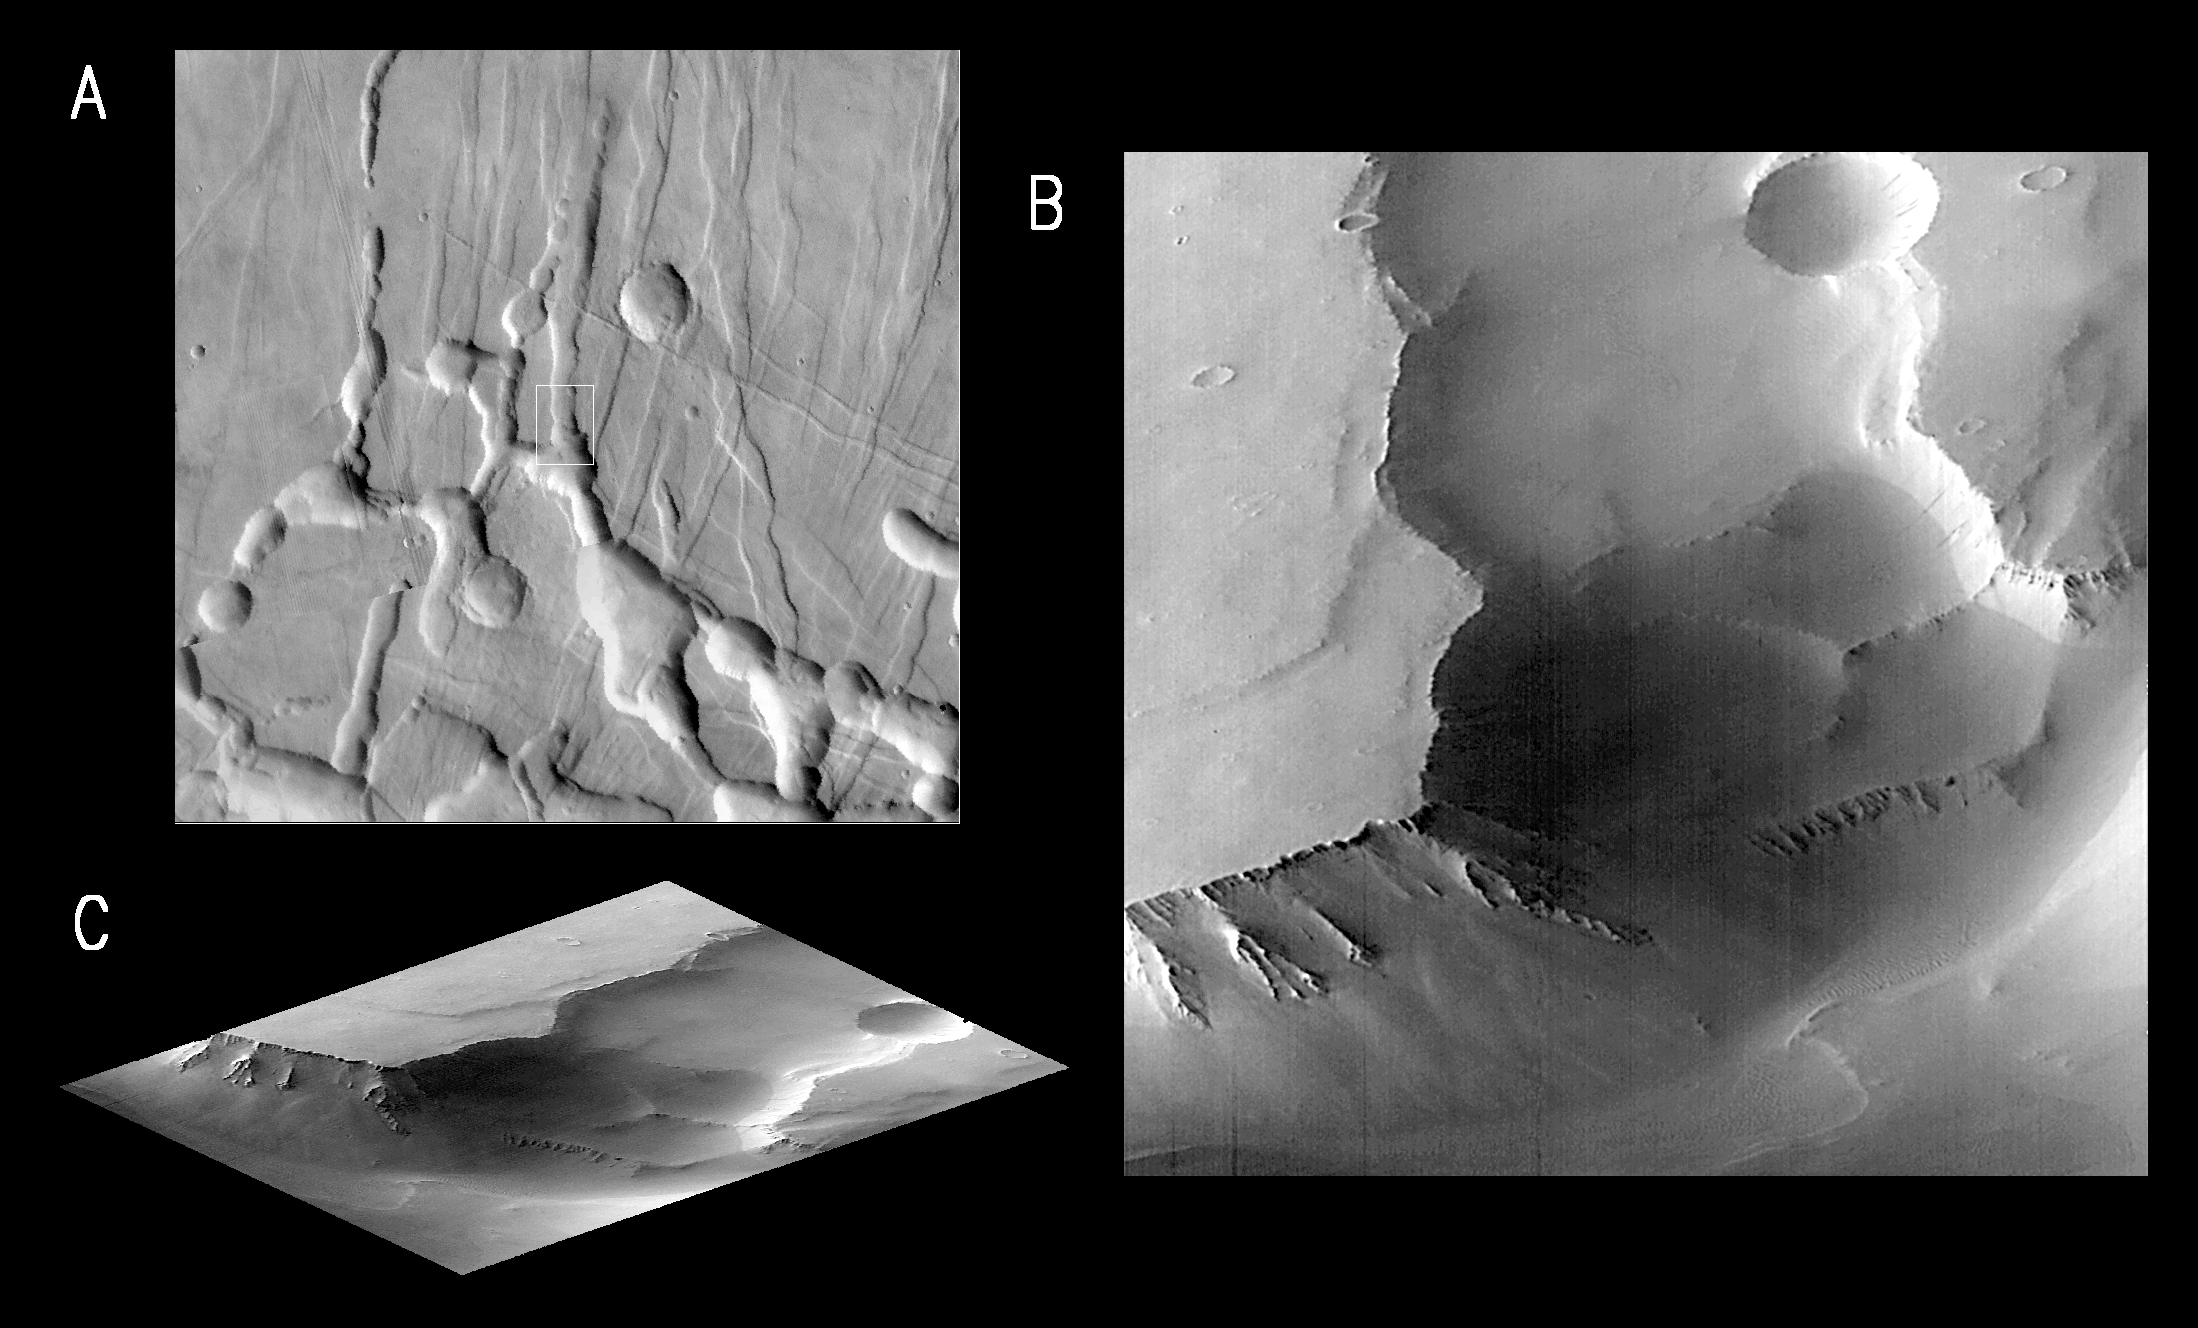

MGS Views of Labyrinthus Noctis

MOC image P005_03 was acquired at 6:25 AM PDT on September 19, 1997, about 11 minutes after Mars Global Surveyor passed close to the planet for the fifth time. During the imaging period, the spacecraft was canted towards the sun-lit hemisphere by 25°, and the MOC was obliquely viewing features about 1600 km (1000 miles) away. The resolution at that distance was about 6 meters (20 feet) per picture element (pixels), but in order to improve the number of gray levels, the pixels were summed in both the cross-track and along-track directions, yielding final resolution of about 12 meters (40 feet) per pixel. The MOC image covers an area about 12 km X 12 km (7.5 X 7.5 miles).

Shown above are three pictures:

(A) is excepted from the U.S. Geological Survey’s Mars Digital Image Mosaic, showing the Labyrinthus Noctis area west of the Valles Marineris. This image is about 175 km (109 miles) square. The outline of the MOC high resolution (Narrow Angle) camera image is centered at 4.6°S, 102.6°W.
(B) is the MOC frame P005_03. Because the MOC acquires its images one line at a time, the cant angle towards the sun-lit portion of the planet, the spacecraft orbital velocity, and the spacecraft rotational velocity combined to distort the image slightly.

(C) shows P005_03 skewed and rotated to the perspective that MOC was viewing at the time the image was taken.

Labyrinthus Noctis is near the crest of a large (many thousands of kilometers) upcoming of the Martian crust, and the 2000 meter (6500 foot) deep canyons visible in these pictures are bounded by faults. Debris shed from the steep slopes has moved down into after the canyons opened. Small dunes are seen in the lowest area, beneath the high cliffs.

Launched on November 7, 1996, Mars Global Surveyor entered Mars orbit on Thursday, September 11, 1997. The spacecraft has been using atmospheric drag to reduce the size of its orbit for the past three weeks, and will achieve a circular orbit only 400 km (248 mi) above the surface early next year. Mapping operations begin in March 1998. At that time, MOC narrow angle images will be 5-10 times higher resolution than these pictures.

Malin Space Science Systems and the California Institute of Technology built the MOC using spare hardware from the Mars Observer mission. MSSS operates the camera from its facilities in San Diego, CA. The Jet Propulsion Laboratory’s Mars Surveyor Operations Project operates the Mars Global Surveyor spacecraft with its industrial partner, Lockheed Martin Astronautics, from facilities in Pasadena, CA and Denver, CO.

Credit: NASA/JPL/Malin Space Science Systems